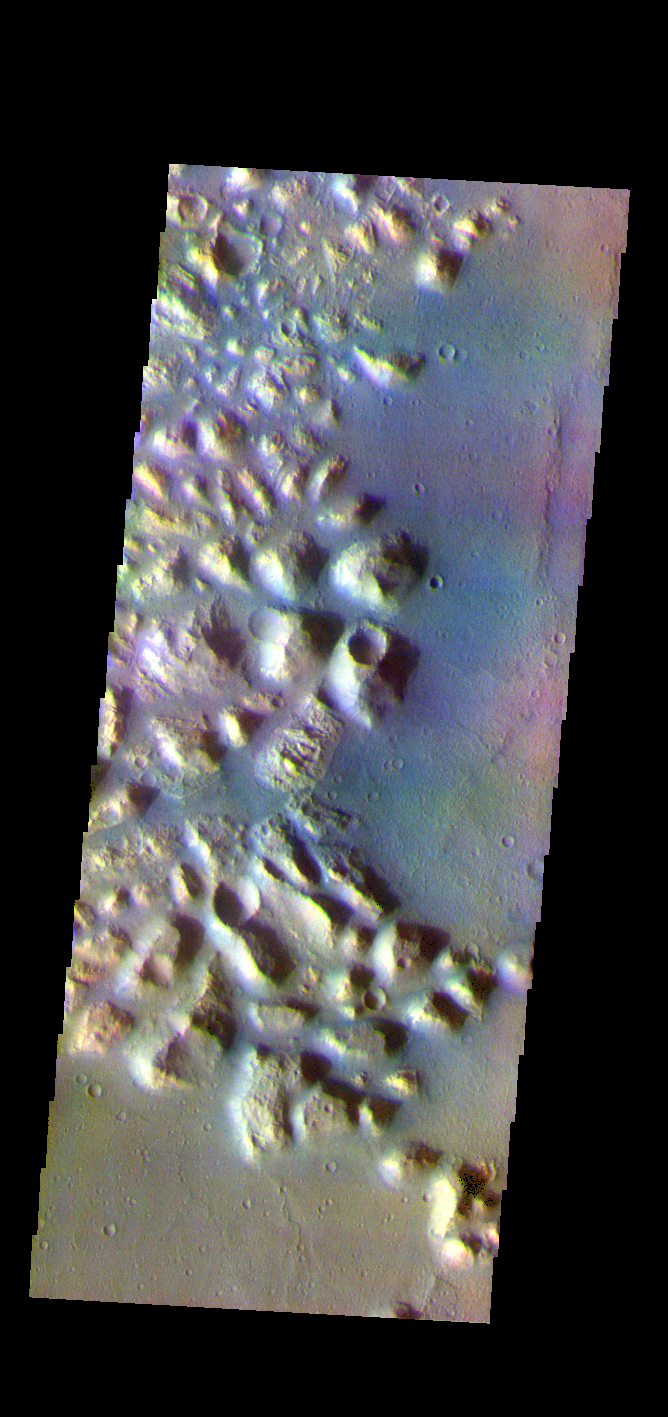

Atlantis Chaos – False Color

The THEMIS VIS camera contains 5 filters. The data from different filters can be combined in multiple ways to create a false color image. These false color images may reveal subtle variations of the surface not easily identified in a single band image. Today’s false color image shows part of Atlantis Chaos. Chaos terrain is typified by regions of blocky, often steep sided, mesas interspersed with deep valleys. With time and erosion the valleys widen and the mesas become smaller. The mesas in this image appear brighter than the surrounding lowlands, likely due to relatively less dust cover. Atlantis Chaos is located in Terra Sirenum.

Credit: NASA/JPL-Caltech/ASU